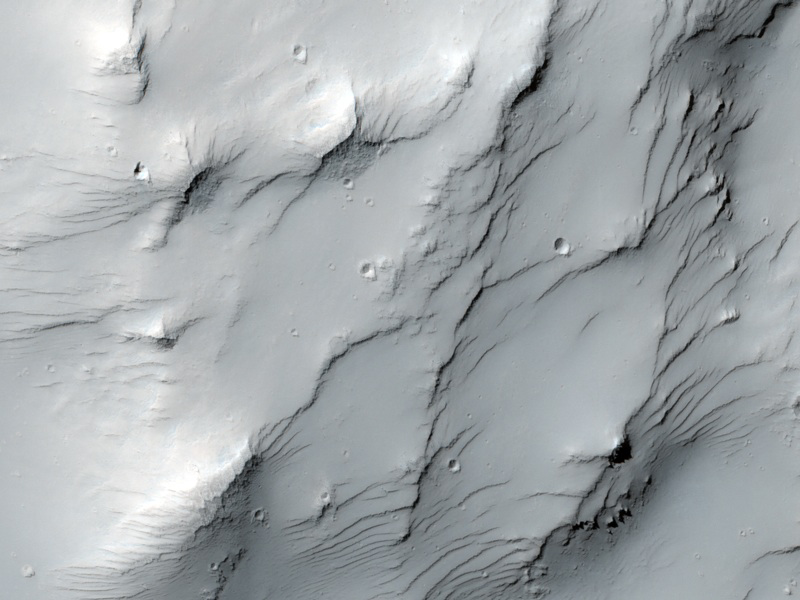

Dust-Mantled Topography near Zephyria Tholus

This image covers some high-standing topography just outside the rim of an impact crater about 30 kilometers (19 miles) in diameter near a Martian hill named Zephyria Tholus.

The High Resolution Imaging Science Experiment (HiRISE) camera on NASA’s Mars Reconnaissance Orbiter recorded this image on March 9, 2010. The target for this HiRISE observation was a suggestion submitted through the camera team’s HiWish public-suggestion program. For more information about how to submit target suggestions, see http://uahirise.org/hiwish/.

What formed this hill? Could it be a volcano? That was hypothesized to be the case in a paper published in 2001, and this suggestion was entered to test that idea, perhaps from seeing internal layering exposed by the crater. This is an example of what we regard as an excellent science justification for a target suggestion: following up on a testable hypothesis with specific observational goals. It was entered by eminent blogospherian Emily Lakdawalla of the Planetary Society. If you’re thinking we chose to acquire this image early because we want her to blog nice things about HiRISE and HiWISH, you’re right! But it’s also a good suggestion.

So what does the HiRISE image show us? Mostly it shows a dust mantle, hiding the bedrock it was intended to study. Bummer! The dustiness is especially apparent from the uniformity of the color data. Much of Mars is covered by dust, so we often favor the relatively dust-free patches for HiRISE imaging. You can usually tell whether a surface is dusty by looking at dust index maps and the nighttime infrared mosaic available at http://www.mars.asu.edu/data/ from the Thermal Emission Imaging System (THEMIS) camera on NASA’s Mars Odyssey orbiter. We hope to get the nighttime infrared map entered as a layer of HiWISH to help image suggesters. The night-infrared bright (warm) stuff is rocky or sandy, and dark (cool) stuff is probably dusty. Dust cools off rapidly at night while rocks store and slowly release heat. If the dust is thin, HiRISE images can still show the underlying meter-scale morphology. Maybe someone will want to study the dust-related processes on Mars, which are actually not well understood. Also, dusty surfaces are where we can find new impact craters that disturb the dust and make easy-to-see dark spots. We’ll see if Emily finds something interesting in this image.

This image covers a swath of ground about 1 kilometer (about two-thirds of a mile) wide. It is a portion of HiRISE observation ESP_016954_1590, which is centered at 20.65 degrees south latitude, 173.19 degrees east longitude. The season on Mars is southern-hemisphere autumn. Other image products from this observation are available at http://hirise.lpl.arizona.edu/ESP_016954_1590.

Color images from HiRISE combine information from detectors with three different color filters: red, infrared, and blue-green. Thus they include information from part of the spectrum human eyes cannot see and are not true color as the eye would see. The resulting false color helps to show differences among surface materials.

The University of Arizona, Tucson, operates the HiRISE camera, which was built by Ball Aerospace & Technologies Corp., Boulder, Colo. NASA’s Jet Propulsion Laboratory, a division of the California Institute of Technology, Pasadena, manages the Mars Reconnaissance Orbiter for the NASA Science Mission Directorate, Washington. Lockheed Martin Space Systems, Denver, built the spacecraft.

Credit: NASA/JPL-Caltech/University of Arizona